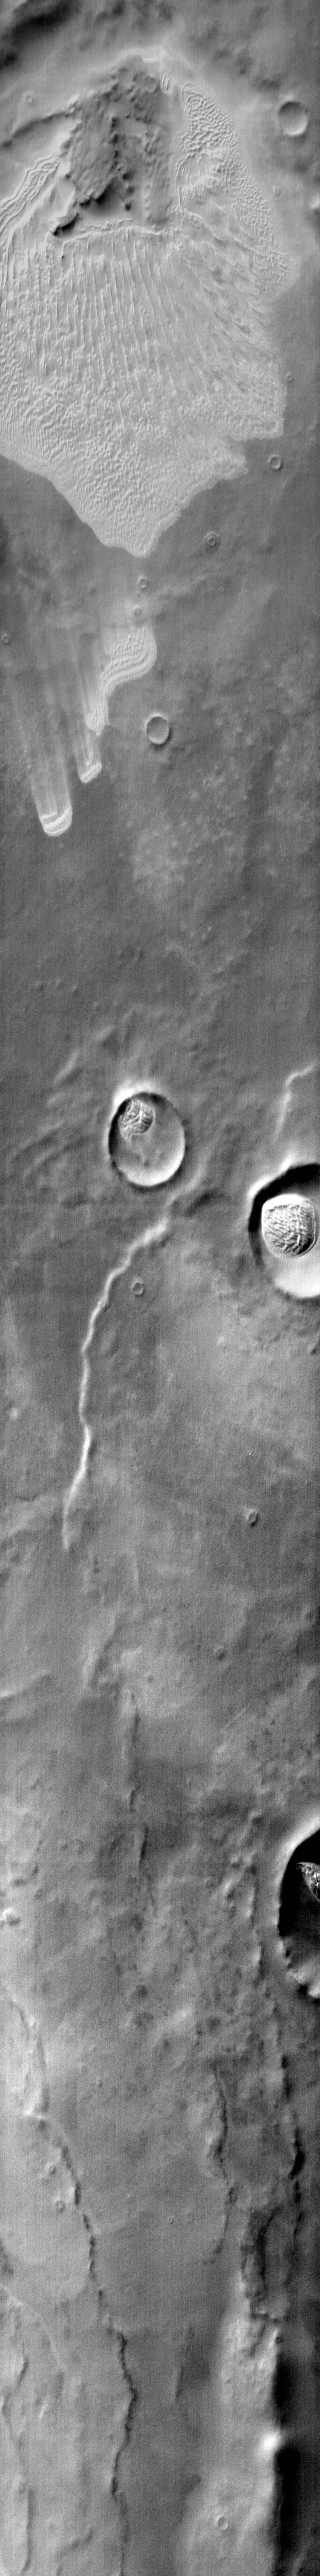

Dune Fields of Terra Cimmeria

This daytime IR image shows more of the plains and crater dune fields of Terra Cimmeria.

Image information: IR instrument. Latitude -68.8N, Longitude 138.8E. 121 meter/pixel resolution.

Please see the THEMIS Data Citation Note for details on crediting THEMIS images.

Note: this THEMIS visual image has not been radiometrically nor geometrically calibrated for this preliminary release. An empirical correction has been performed to remove instrumental effects. A linear shift has been applied in the cross-track and down-track direction to approximate spacecraft and planetary motion. Fully calibrated and geometrically projected images will be released through the Planetary Data System in accordance with Project policies at a later time.

NASA’s Jet Propulsion Laboratory manages the 2001 Mars Odyssey mission for NASA’s Office of Space Science, Washington, D.C. The Thermal Emission Imaging System (THEMIS) was developed by Arizona State University, Tempe, in collaboration with Raytheon Santa Barbara Remote Sensing. The THEMIS investigation is led by Dr. Philip Christensen at Arizona State University. Lockheed Martin Astronautics, Denver, is the prime contractor for the Odyssey project, and developed and built the orbiter. Mission operations are conducted jointly from Lockheed Martin and from JPL, a division of the California Institute of Technology in Pasadena.

Credit: NASA/JPL/ASU